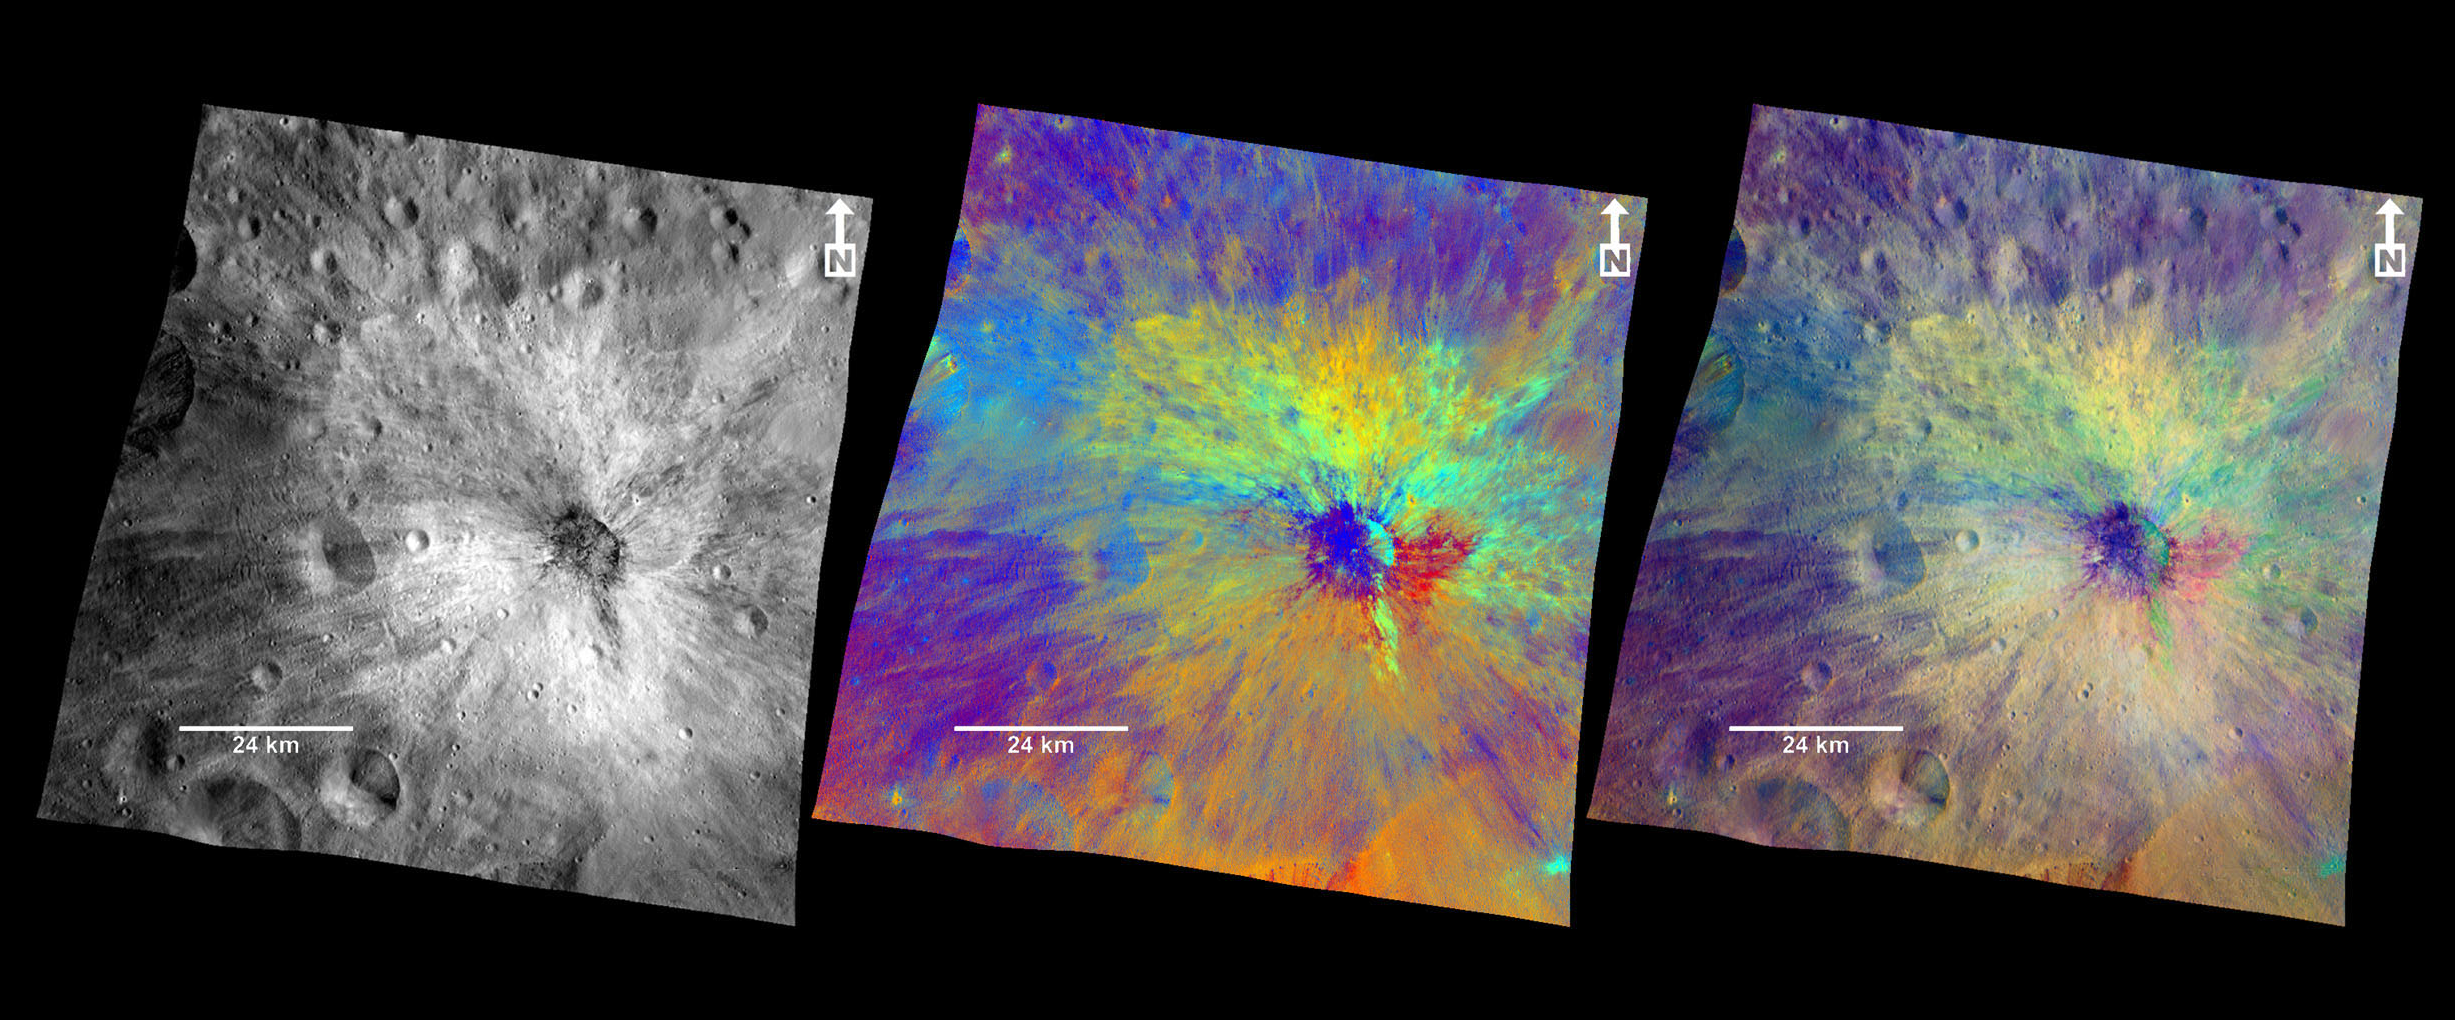

Vibidia Crater in Color

These composite images from the framing camera aboard NASA’s Dawn spacecraft show three views of the comparatively fresh crater named Vibidia on the giant asteroid Vesta. A black-and-white image that highlights topography, a colorized image that highlights composition and a combination of the black-and-white and colorized images to show the relationship between topography and composition are included here.

The impact that created Vibidia occurred at the edge of a cratered highland in the equatorial region and extends to a basin known as Veneneia. It appears to be located in a gentle depression, presumably an older crater. Scientists think a relatively small object caused the crater, which features many boulders inside and rays of dark material. As on the moon, bright rays can be the result of compositional differences in material thrown out by the impact compared to the surrounding terrain. Or bright rays can indicate differences in maturity — that is, the amount of time the surface has been exposed to subsequent bombardment by micrometeoroids and cosmic rays. Vibidia exhibits a particularly colorful blanket of ejected material, demonstrating that the surface and the layer just beneath are made up of many different kinds of materials. These patterns reflect a complex interplay of ancient volcanic and impact processes that shaped Vesta’s crust. The impact that created Vibidia also appears to have caused an area with a width five times the diameter of the crater to collapse.

The framing camera has seven color filters that allow it to image Vesta in a number of different wavelengths of light. Being able to image in many wavelengths enhances features and colors that would otherwise be indistinguishable to the human eye. In this colorized image, scientists assigned different color channels to specific ratios of wavelengths of radiation. In this scheme, green shows the relative strength of a particular mineralogical characteristic — the absorption of iron. Brighter green signifies a higher relative strength of this band, which indicates chemistry involving pyroxene. On the other hand, reddish colors indicate either a different mineralogy or a stronger weathered surface.

These images are composite images made from those taken during Dawn’s high-altitude mapping orbit (420 miles or 680 kilometers above the surface) on Oct 27, 2011. They cover an area that is about 40 by 40 miles (60 by 60 kilometers). This area is near the edge of the Rheasilvia basin in Vesta’s southern hemisphere.

The Dawn mission to Vesta and Ceres is managed by NASA’s Jet Propulsion Laboratory, a division of the California Institute of Technology in Pasadena, for NASA’s Science Mission Directorate, Washington. UCLA is responsible for overall Dawn mission science. The Dawn framing cameras were developed and built under the leadership of the Max Planck Institute for Solar System Research, Katlenburg-Lindau, Germany, with significant contributions by DLR German Aerospace Center, Institute of Planetary Research, Berlin, and in coordination with the Institute of Computer and Communication Network Engineering, Braunschweig. The framing camera project is funded by the Max Planck Society, DLR and NASA/JPL.

Credit: NASA/JPL-Caltech/UCLA/MPS/DLR/IDA